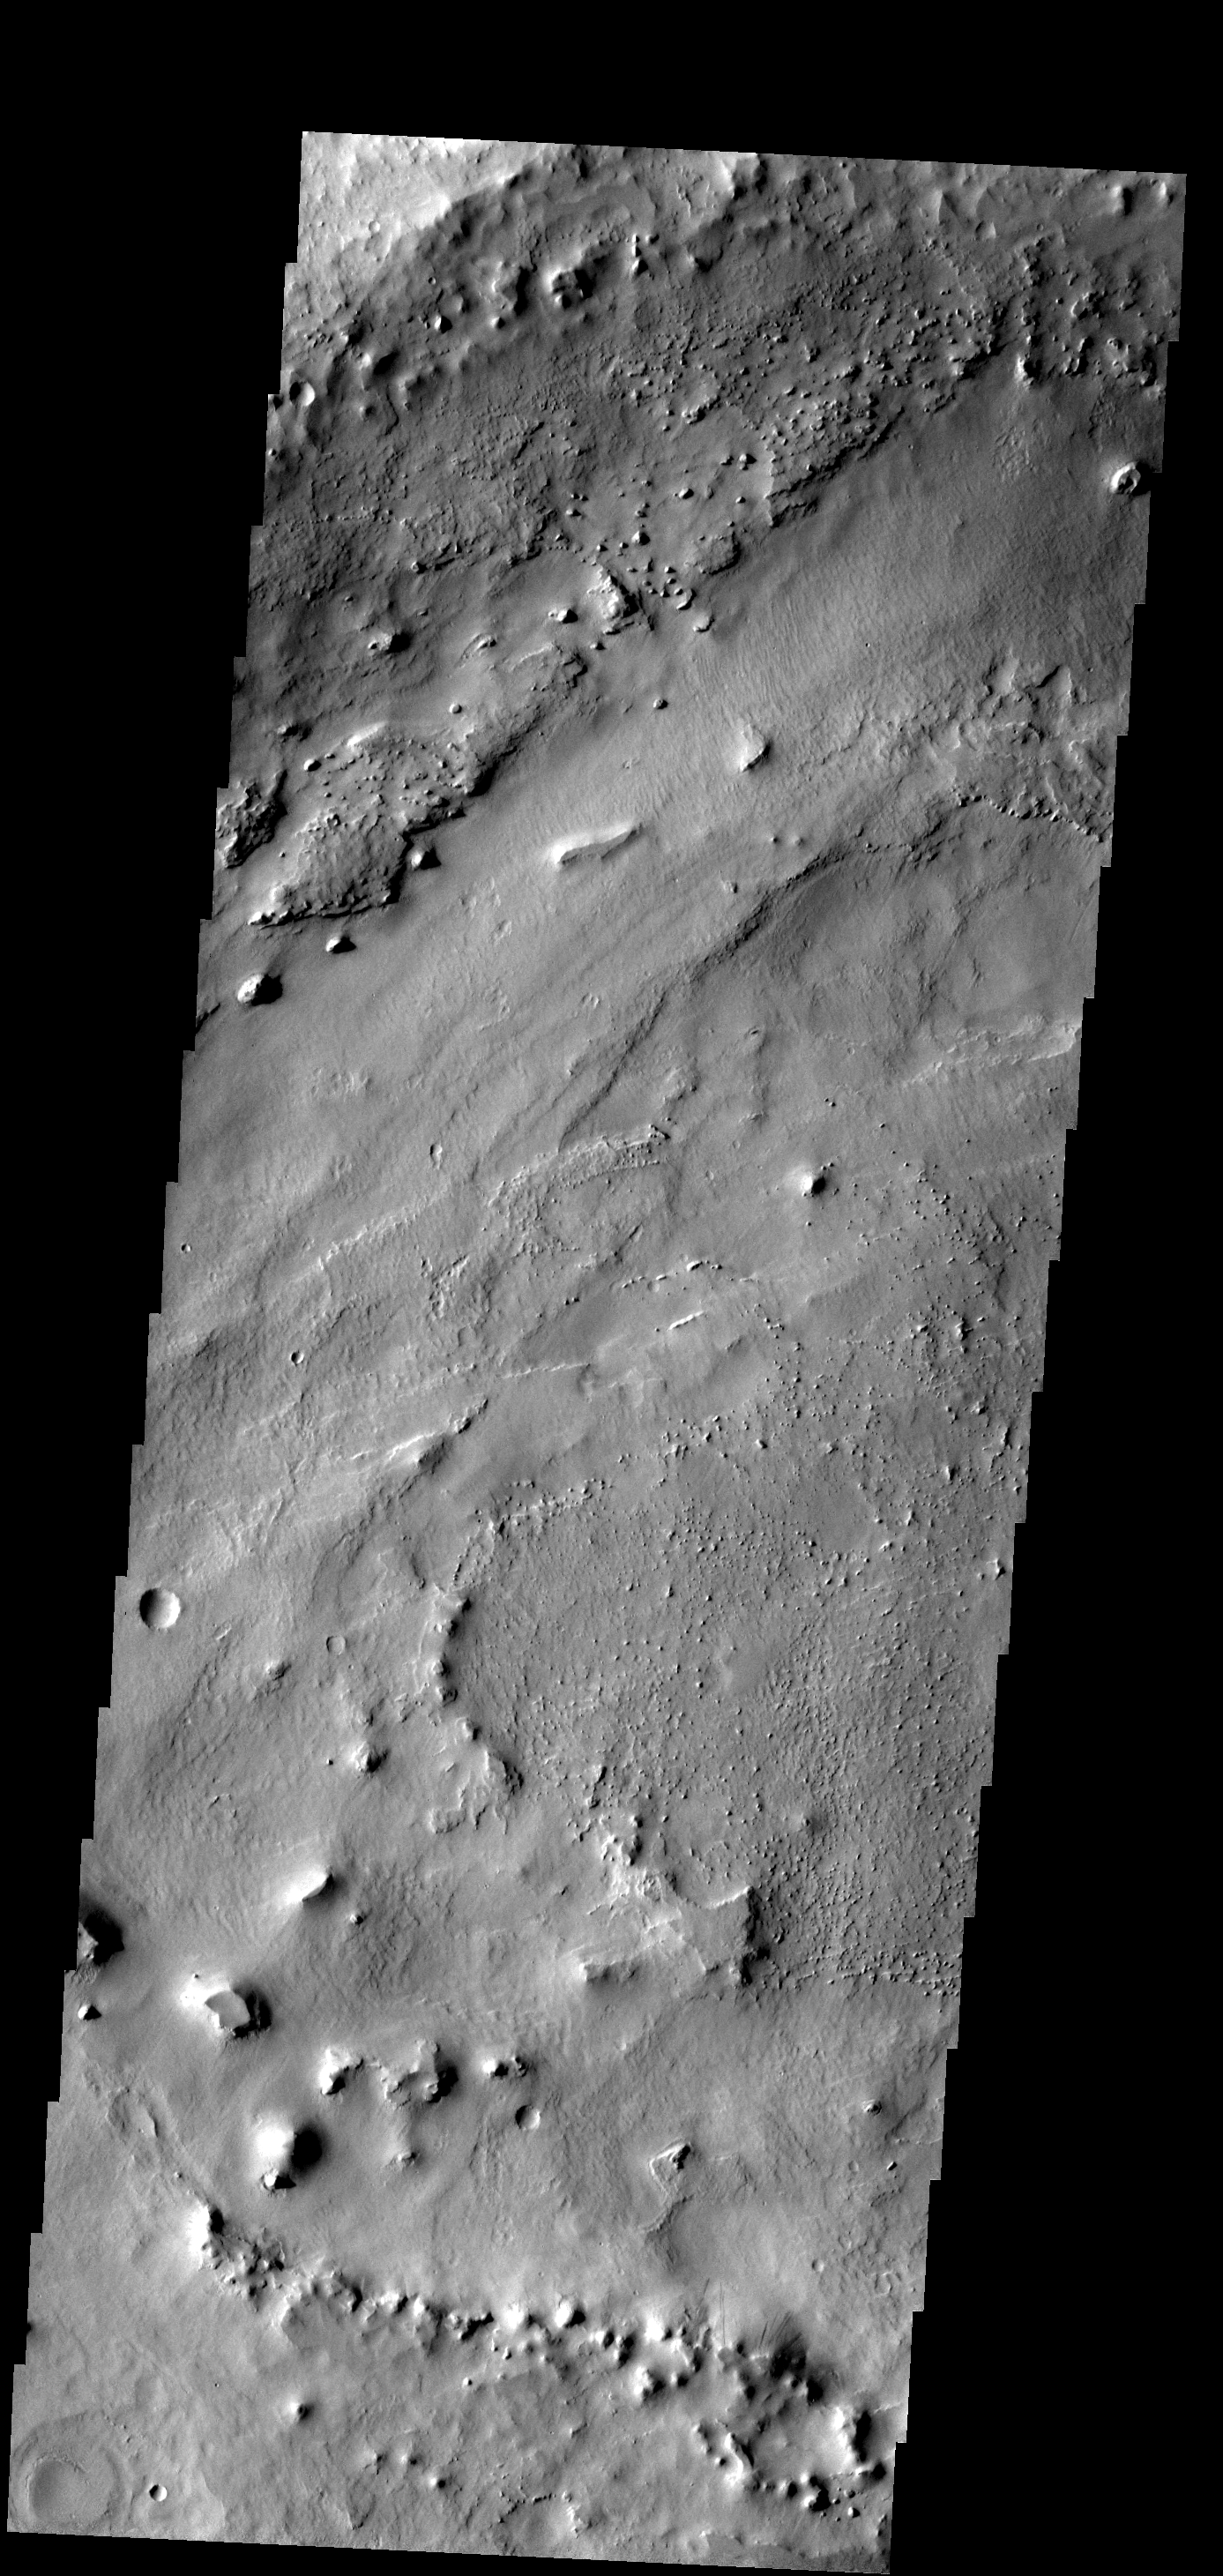

Crater Floor Change

The floor of this crater in Arabia Terra has been filled with material that is now being eroded away.

Image information: VIS instrument. Latitude 14.9N, Longitude 10.6E. 18 meter/pixel resolution.

Please see the THEMIS Data Citation Note for details on crediting THEMIS images.

Note: this THEMIS visual image has not been radiometrically nor geometrically calibrated for this preliminary release. An empirical correction has been performed to remove instrumental effects. A linear shift has been applied in the cross-track and down-track direction to approximate spacecraft and planetary motion. Fully calibrated and geometrically projected images will be released through the Planetary Data System in accordance with Project policies at a later time.

NASA’s Jet Propulsion Laboratory manages the 2001 Mars Odyssey mission for NASA’s Office of Space Science, Washington, D.C. The Thermal Emission Imaging System (THEMIS) was developed by Arizona State University, Tempe, in collaboration with Raytheon Santa Barbara Remote Sensing. The THEMIS investigation is led by Dr. Philip Christensen at Arizona State University. Lockheed Martin Astronautics, Denver, is the prime contractor for the Odyssey project, and developed and built the orbiter. Mission operations are conducted jointly from Lockheed Martin and from JPL, a division of the California Institute of Technology in Pasadena.

Credit: NASA/JPL/ASU